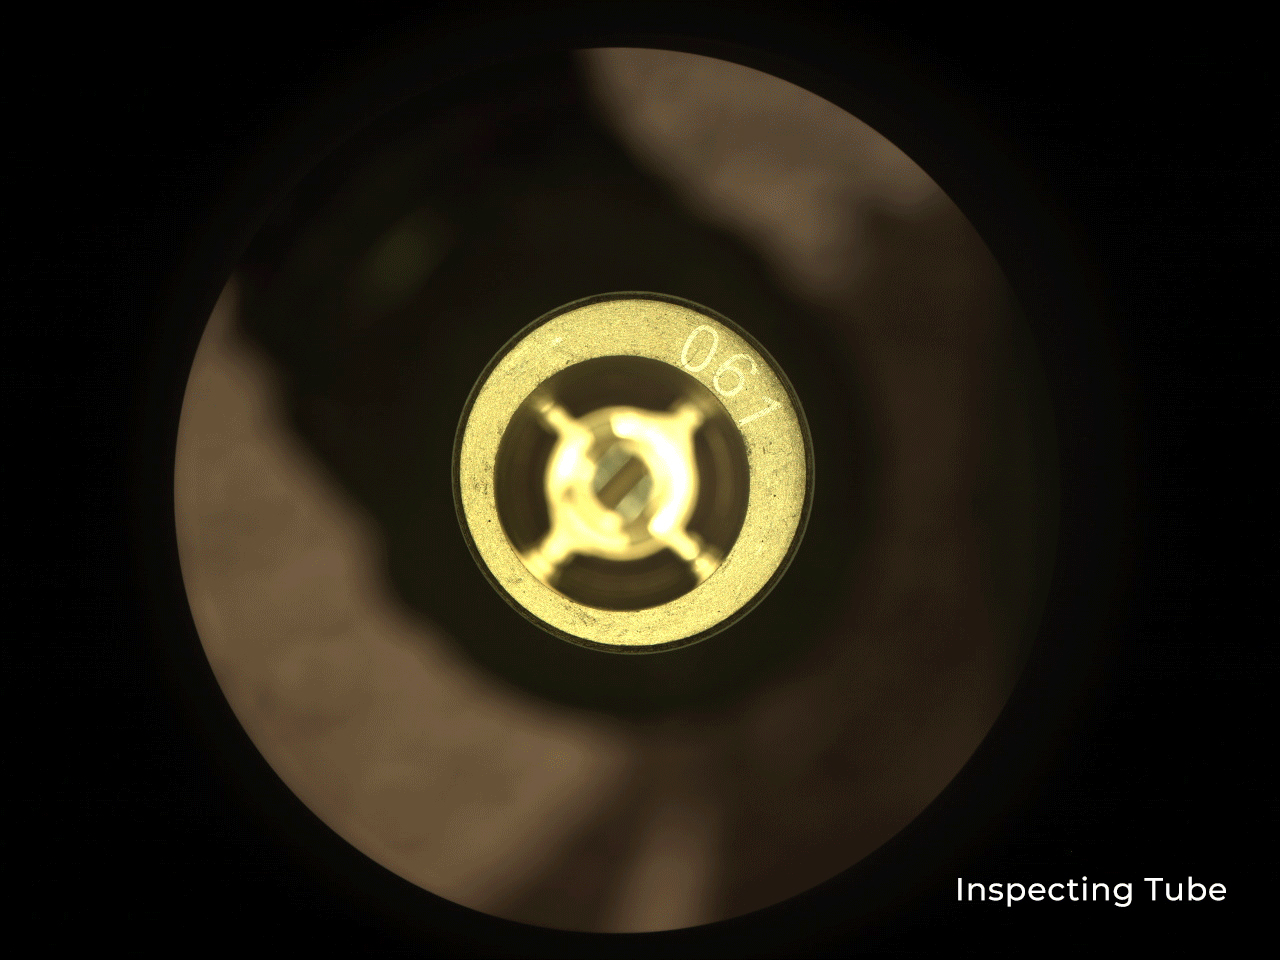

Witness Tube in Perseverance Sample Caching System

As part of its search for signs of ancient life on Mars, Perseverance is the first rover to bring a sample caching system to the Red Planet that will package promising samples for return to Earth by a future mission. This series of images shows NASA’s Perseverance rover inspecting and sealing a “witness” sample tube on June 21, 2021 (the 120th sol, or Martian day, of the mission), as it prepares to collect its first sample of Martian rock and sediment.

Witness tubes are similar to the sample tubes that will hold Martian rock and sediment, except they have been preloaded with a variety of materials that can capture molecular and particulate contaminants. They are opened on the Martian surface to “witness” the ambient environment near sample collection sites. With samples returned to Earth in the future, the witness tubes would show whether Earth contaminants were present during sample collection. Such information would help scientists tell which materials in the Martian samples may be of Earth origin.

The sampling system’s dedicated camera, the Cachecam, captured these images.

A key objective for Perseverance’s mission on Mars is astrobiology, including the search for signs of ancient microbial life. The rover will characterize the planet’s geology and past climate, pave the way for human exploration of the Red Planet, and be the first mission to collect and cache Martian rock and regolith (broken rock and dust).

Subsequent NASA missions, in cooperation with ESA (European Space Agency), would send spacecraft to Mars to collect these sealed samples from the surface and return them to Earth for in-depth analysis.

The Mars 2020 Perseverance mission is part of NASA’s Moon to Mars exploration approach, which includes Artemis missions to the Moon that will help prepare for human exploration of the Red Planet.

NASA’s Jet Propulsion Laboratory in Southern California built and manages operations of the Mars 2020 Perseverance rover for NASA.

Credit: NASA/JPL-Caltech